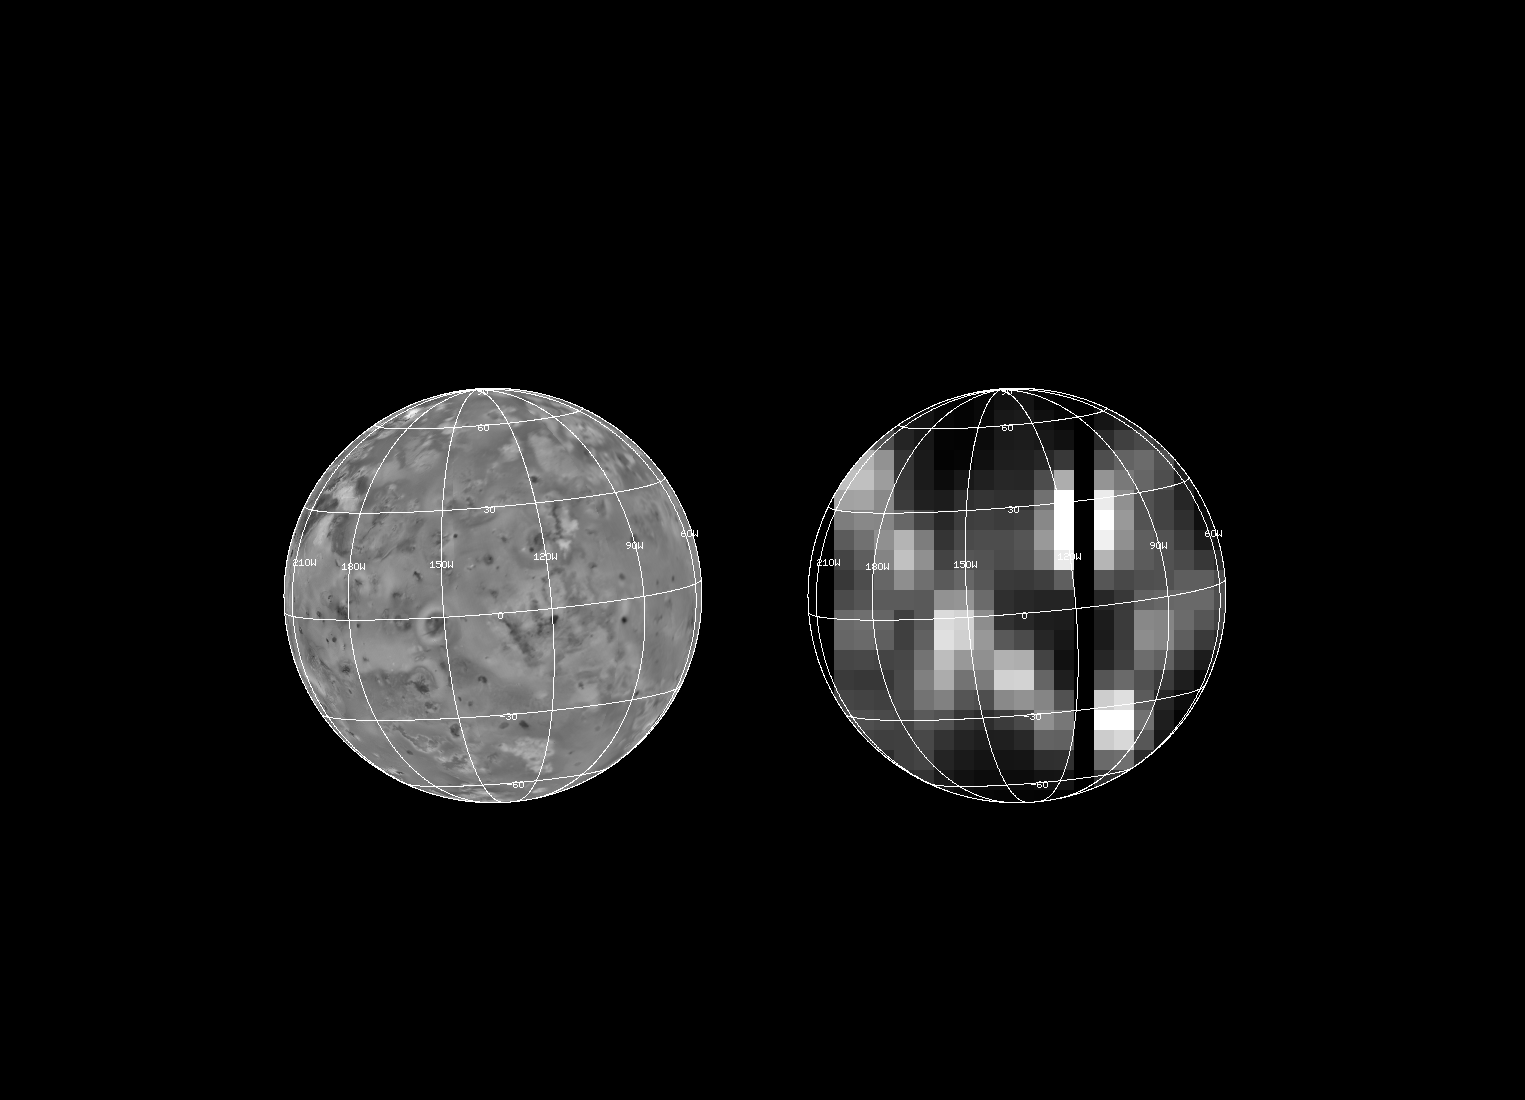

NIMS Observation of Hotspots on Io

Io has been imaged by the Near Infrared Mapping Spectrometer (NIMS) on Galileo. The image on the right shows for the first time the distribution of volcanic hotspots on the surface of Io, as seen by NIMS. Three of these hotspots are new discoveries, only detectable with the NIMS instrument. This image was taken during the G1 encounter on June 29 1996. The image on the left shows the same view of Io as seen by the Voyager spacecraft in 1979. At least one dozen hotspots have been identified from this NIMS image. Most of the hotspot locations can be matched with volcanic features on the surface of Io, including the vent area of the active Prometheus plume.

The Jet Propulsion Laboratory, Pasadena, CA manages the mission for NASA’s Office of Space Science, Washington, DC.

Credit: NASA/JPL